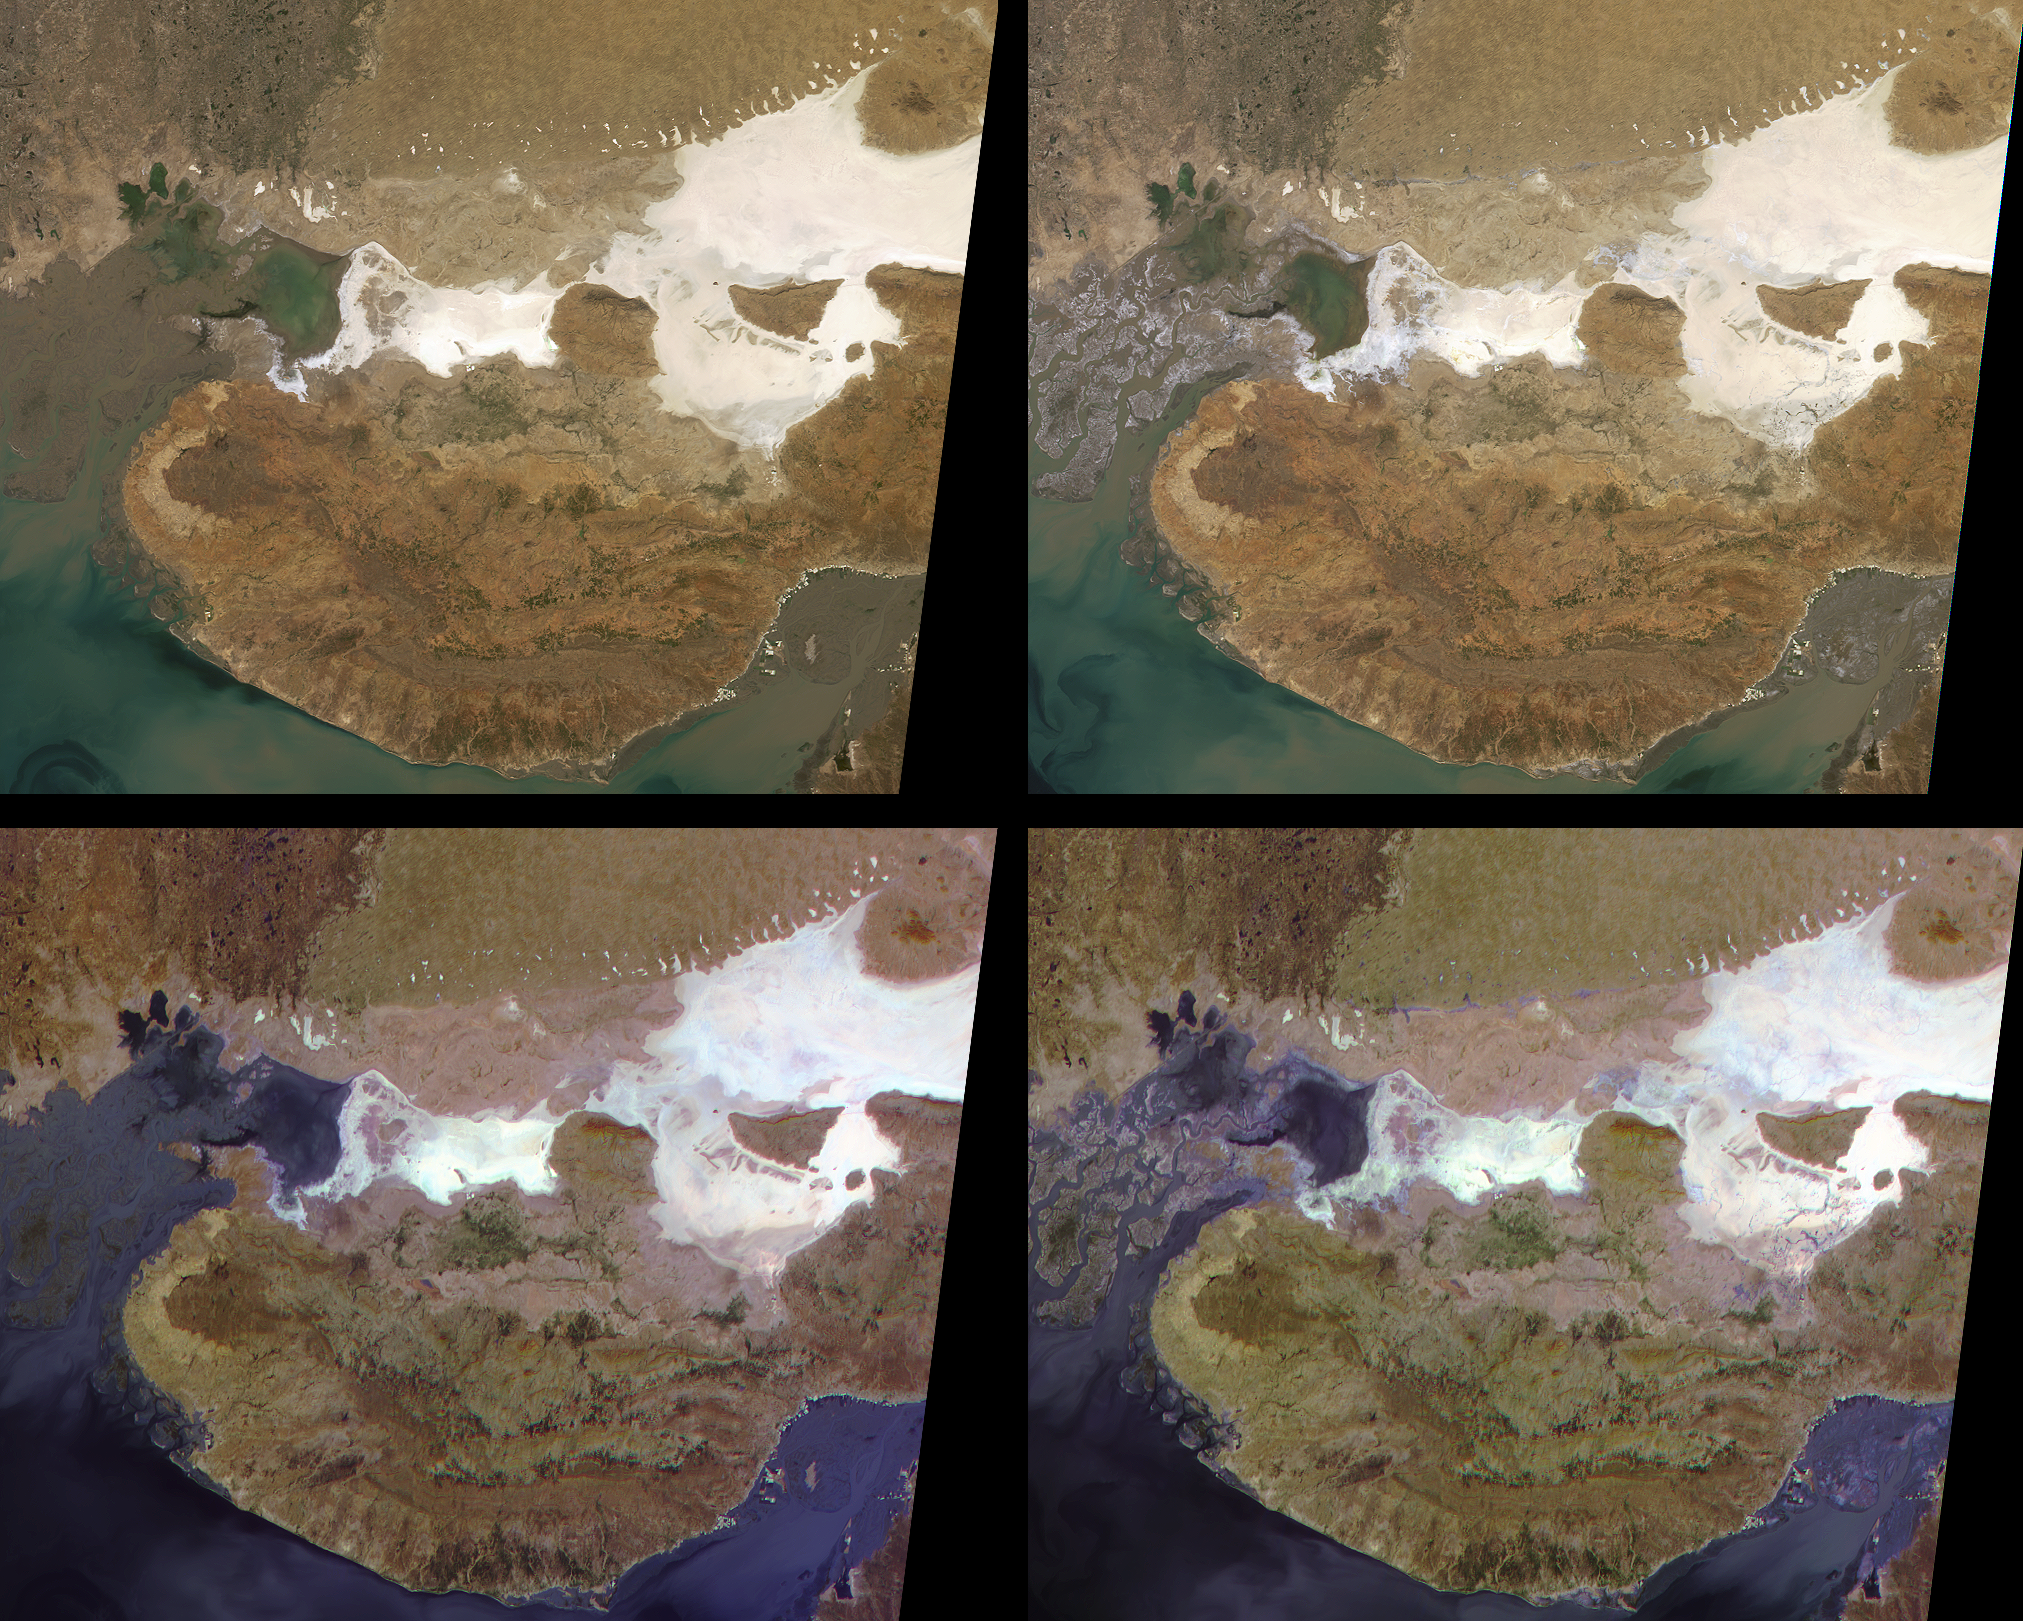

Liquefaction Effects from the Bhuj earthquake

These MISR images show the Kachchh region in the Gujarat province of western India. On January 26, 2001, a magnitude 7.7 earthquake devastated this area, killing 20,000 people and destroying buildings, dams, and port facilities. The two upper MISR images are pre- and post-earthquake scenes acquired on January 15 and January 31, 2001, respectively (Terra orbits 5736 and 5969). They are “true-color” images made by combining the red, green and blue bands from the nadir (vertically down-looking) camera. The two lower views are “false-color” images made by combining the red bands from three different cameras. Blue is assigned to the camera pointing 70 degrees forward (more sun-facing), green to the nadir camera, and red to the camera pointing 70 degrees aftward. Each of these images is about 275 kilometers wide by 218 kilometers high.

The earthquake epicenter was just below the southern tip of the large, white area on the right-hand side of the images, and about 70 kilometers northeast of the city of Bhuj. The earthquake may have occurred on the Kachchh Mainland Fault, which extends from the region of the epicenter westward along the curved boundary between the darker brown region to the south and the lighter brown area north of it. The compressive stresses responsible for the earthquake are related to the collision of India with Asia and the resulting rise of the Himalayas to the northeast.

That part of the Kachchh region which lies north of the Kachchh Mainland Fault includes the Banni Plains and the Rann of Kachchh. It is a low, flat basin characterized by salt pans and mud flats. The salt forms in the Rann of Kachchh as mineral-laden waters evaporate. The salt flats can be seen in the nadir images as highly reflective, white and gray areas. During the earthquake, strong shaking produced liquefaction in the fine silts and sands below the water table in the Rann of Kachchh. This caused the mineral grains to settle and expel their interstitial water to the surface. Field investigations have found abundant evidence of mud volcanos, sand boils, and fissures from which salty ground water erupted over an area exceeding 10,000 square kilometers. Evidence of the expelled water can also be seen on the MISR images.

Notice the delicate, dendritic pattern of stream channels throughout many of the salt-flats on the post-earthquake image, especially due north of the epicenter. These carried water brought to the surface by liquefaction during the earthquake. Areas where shallow surface water is present are much easier to see on the false-color multi-angle composite images. Wet areas are exhibiting a combination of enhanced forward-scattered light due to the reflection by the water, and enhanced backward scattering due to surface roughness or the presence of sediments. This combination results in blue to purple hues.

The region of sand dunes in the upper right and the Indus River valley and delta in the upper left are inside Pakistan. Near the top of the images, there is an east-west trending linear feature separating the Thar desert of Pakistan from the Rann of Kachchh. This is the Nagar Parkar Fault. On both pre-earthquake images, this feature is evident only from the contrasting brown colors on either side of it. On the post-earthquake images, a narrow ribbon defines the boundary between the two geologic provinces. However, only in the multi-angle composite do we see evidence that this ribbon may be a water-filled channel. Because this area is politically sensitive and fairly inaccessible, no field teams have been able to verify liquefaction effects or the presence of water there.

MISR was built and is managed by NASA’s Jet Propulsion Laboratory, Pasadena, CA, for NASA’s Office of Earth Science, Washington, DC. The Terra satellite is managed by NASA’s Goddard Space Flight Center, Greenbelt, MD. JPL is a division of the California Institute of Technology.

Credit: NASA/GSFC/LaRC/JPL, MISR Team